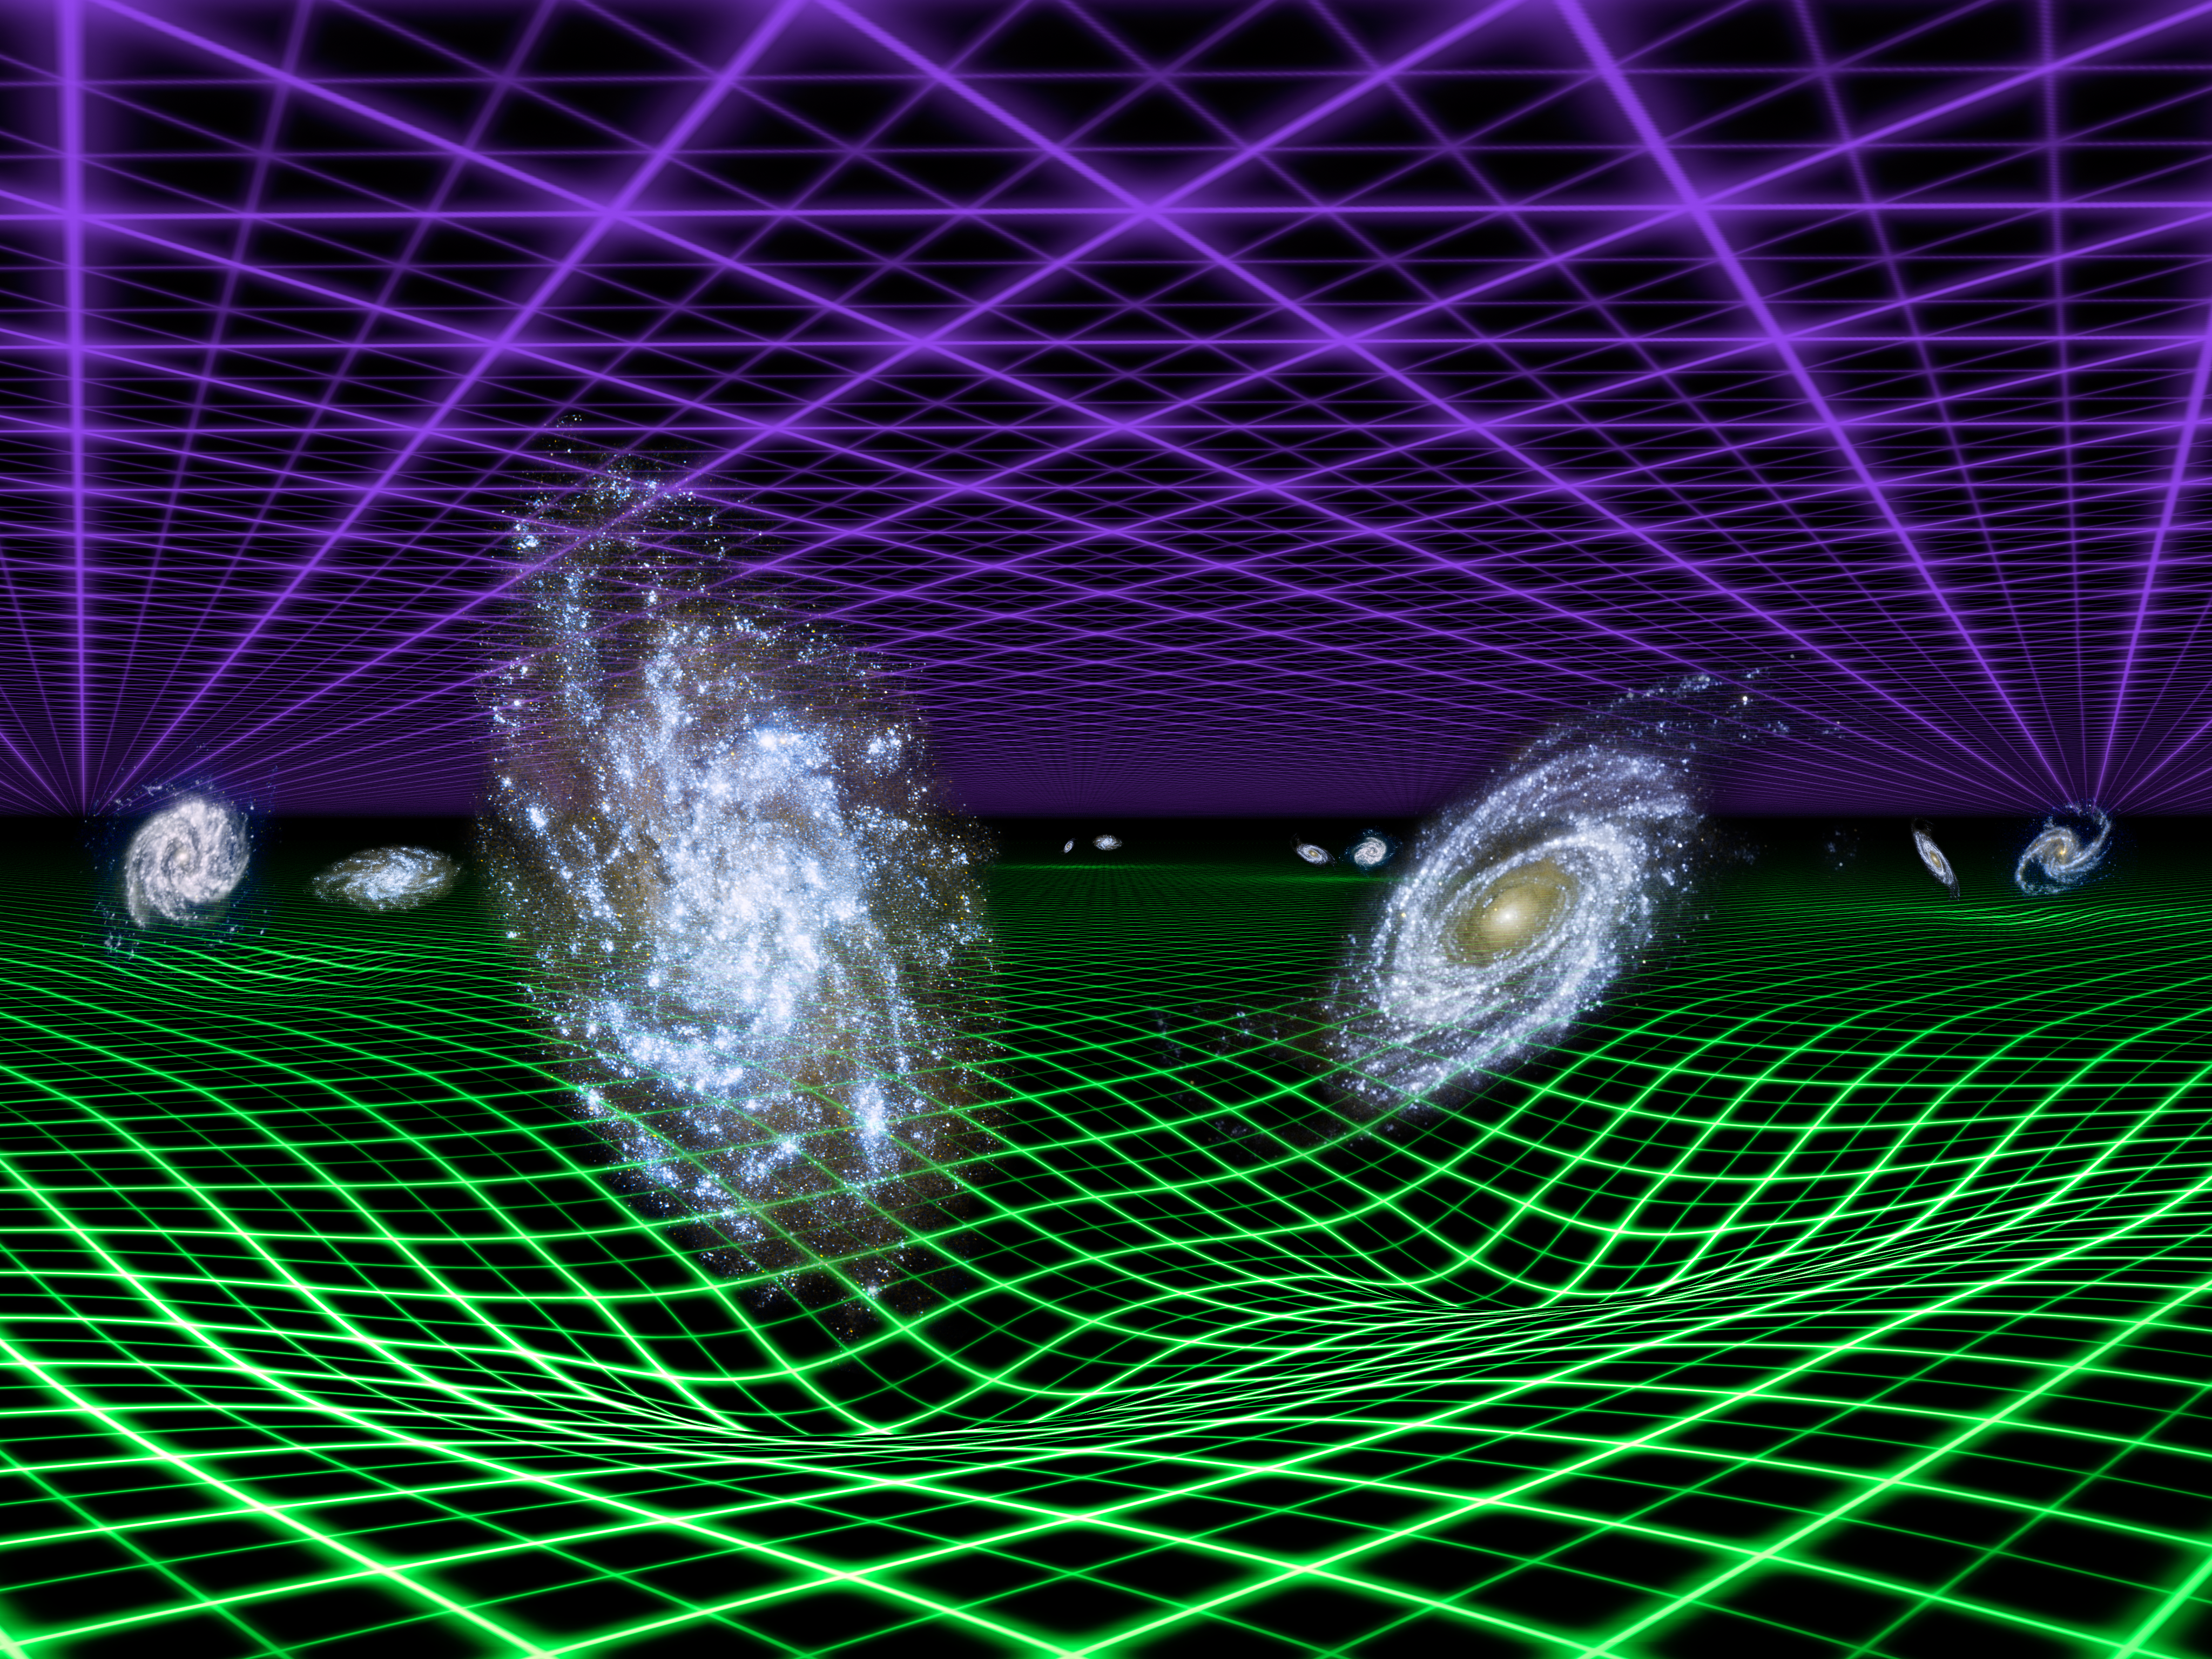

Dark Energy and Gravity: Yin and Yang of the Universe (Artist’s Concept)

Astronomers think that the expansion of the universe is regulated by both the force of gravity, which acts to slow it down, and a mysterious dark energy, which pushes matter and space apart. In fact, dark energy is thought to be pushing the cosmos apart at faster and faster speeds, causing our universe’s expansion to accelerate.

In this artist’s conception, dark energy is represented by the purple grid above, and gravity by the green grid below. Gravity emanates from all matter in the universe, but its effects are localized and drop off quickly over large distances.

New results from NASA’s Galaxy Evolution Explorer and the Anglo-Australian Telescope atop Siding Spring Mountain in Australia confirm that dark energy is a smooth, uniform force that now dominates over the effects of gravity. The observations follow from careful measurements of the separations between pairs of galaxies (examples of such pairs are illustrated here). The results are one of the best confirmations of the nature of dark energy to date.

The California Institute of Technology in Pasadena leads the Galaxy Evolution Explorer mission and is responsible for science operations and data analysis. NASA’s Jet Propulsion Laboratory, also in Pasadena, manages the mission and built the science instrument. The mission was developed under NASA’s Explorers Program managed by the Goddard Space Flight Center, Greenbelt, Md. Researchers sponsored by Yonsei University in South Korea and the Centre National d’Etudes Spatiales (CNES) in France collaborated on this mission.

Credit: NASA/JPL-Caltech